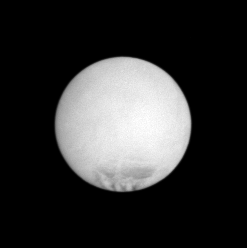

Exciting Orb

Enceladus appears as a rather bland orb in this far-off snapshot, but the dark markings near its south pole belie that assumption. The markings, called sulci, are long, roughly parallel fractures from which a spray of icy particles escapes into the void, forming Saturn’s E ring.

This view looks toward the Saturn-facing hemisphere on Enceladus (505 kilometers, or 314 miles across). North is up.

The image was taken with the Cassini spacecraft narrow-angle camera on May 27, 2007 using a spectral filter sensitive to wavelengths of infrared light centered at 930 nanometers. The view was acquired at a distance of approximately 615,000 kilometers (382,000 miles) from Enceladus and at a Sun-Enceladus-spacecraft, or phase, angle of 3 degrees. Image scale is 4 kilometers (2 miles) per pixel.

The Cassini-Huygens mission is a cooperative project of NASA, the European Space Agency and the Italian Space Agency. The Jet Propulsion Laboratory, a division of the California Institute of Technology in Pasadena, manages the mission for NASA’s Science Mission Directorate, Washington, D.C. The Cassini orbiter and its two onboard cameras were designed, developed and assembled at JPL. The imaging operations center is based at the Space Science Institute in Boulder, Colo.

Credit: NASA/JPL/Space Science Institute